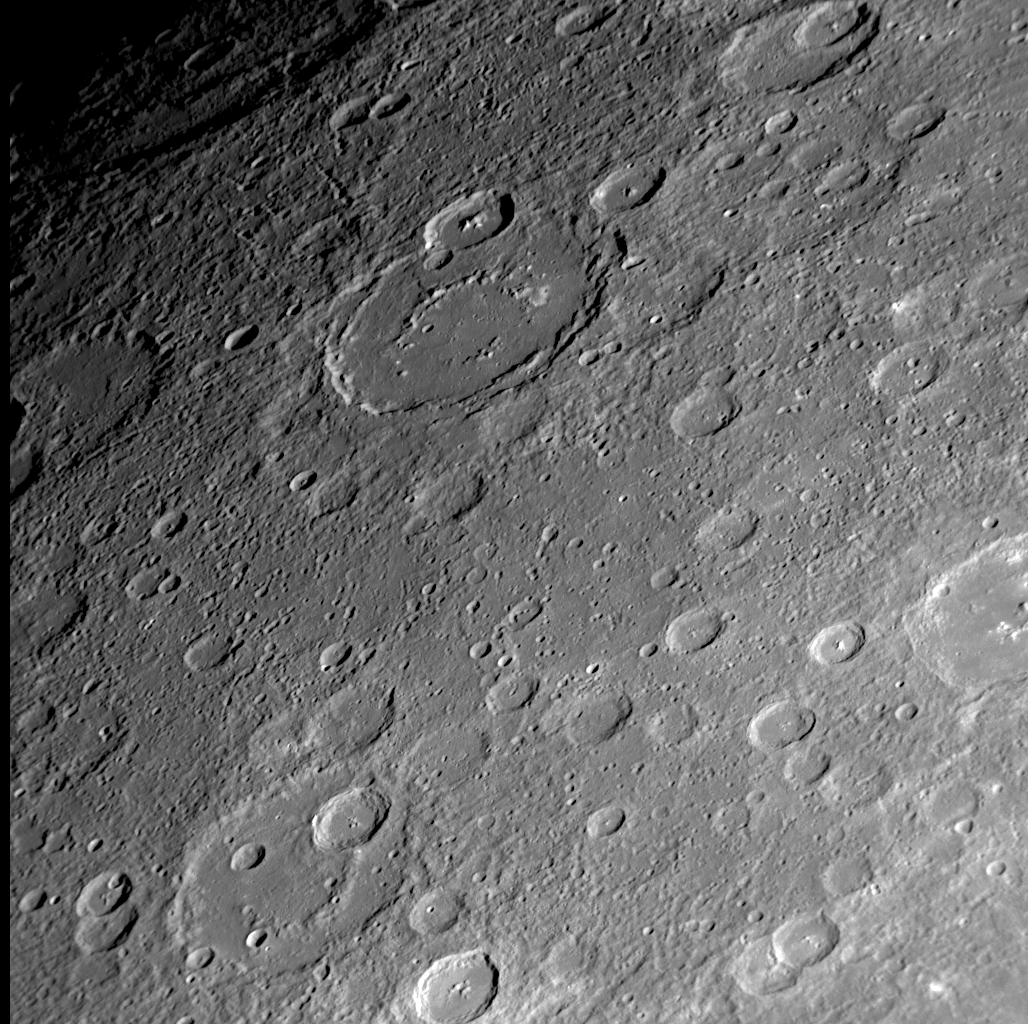

Gazing into the Mariner 10 “Gore”

The Mariner 10 mission imaged about 45% of Mercury’s surface, but a region in the northeastern portion of the side of the globe studied by that mid-1970s spacecraft had no imaging coverage, resulting in a distinctive “gore” on the Mariner 10 map of Mercury’s surface. The left side of this figure shows a portion of the Mariner 10 map with the “gore.” MESSENGER’s recent Mercury flyby provided the first spacecraft images of much of the surface within the Mariner 10 “gore,” and the specific NAC image on the right is located within the “gore” (PIA11354). Mariner 10 imaged the craters Vyasa (named for the ancient Indian poet) and Velazquez (named for the 17th century Spanish painter) but not the region between these two craters, the names of which are underlined in red on the left side Mariner 10 map. The upper center of the NAC image shows a newly seen large crater with a smooth floor and an incompletely developed or partially buried interior peak-ring structure.

Date Acquired: October 6, 2008
Image Mission Elapsed Time (MET): 131774286
Instrument: Narrow Angle Camera (NAC) of the Mercury Dual Imaging System (MDIS)
Resolution: 570 meters/pixel (0.35 miles/pixel) at the bottom of this image
Scale: The bottom of this image is about 580 kilometers (360 miles) across
Spacecraft Altitude: 22,400 kilometers (13,900 miles)

These images are from MESSENGER, a NASA Discovery mission to conduct the first orbital study of the innermost planet, Mercury. For information regarding the use of images, see the MESSENGER image use policy.

Credit: NASA/Johns Hopkins University Applied Physics Laboratory/Carnegie Institution of Washington